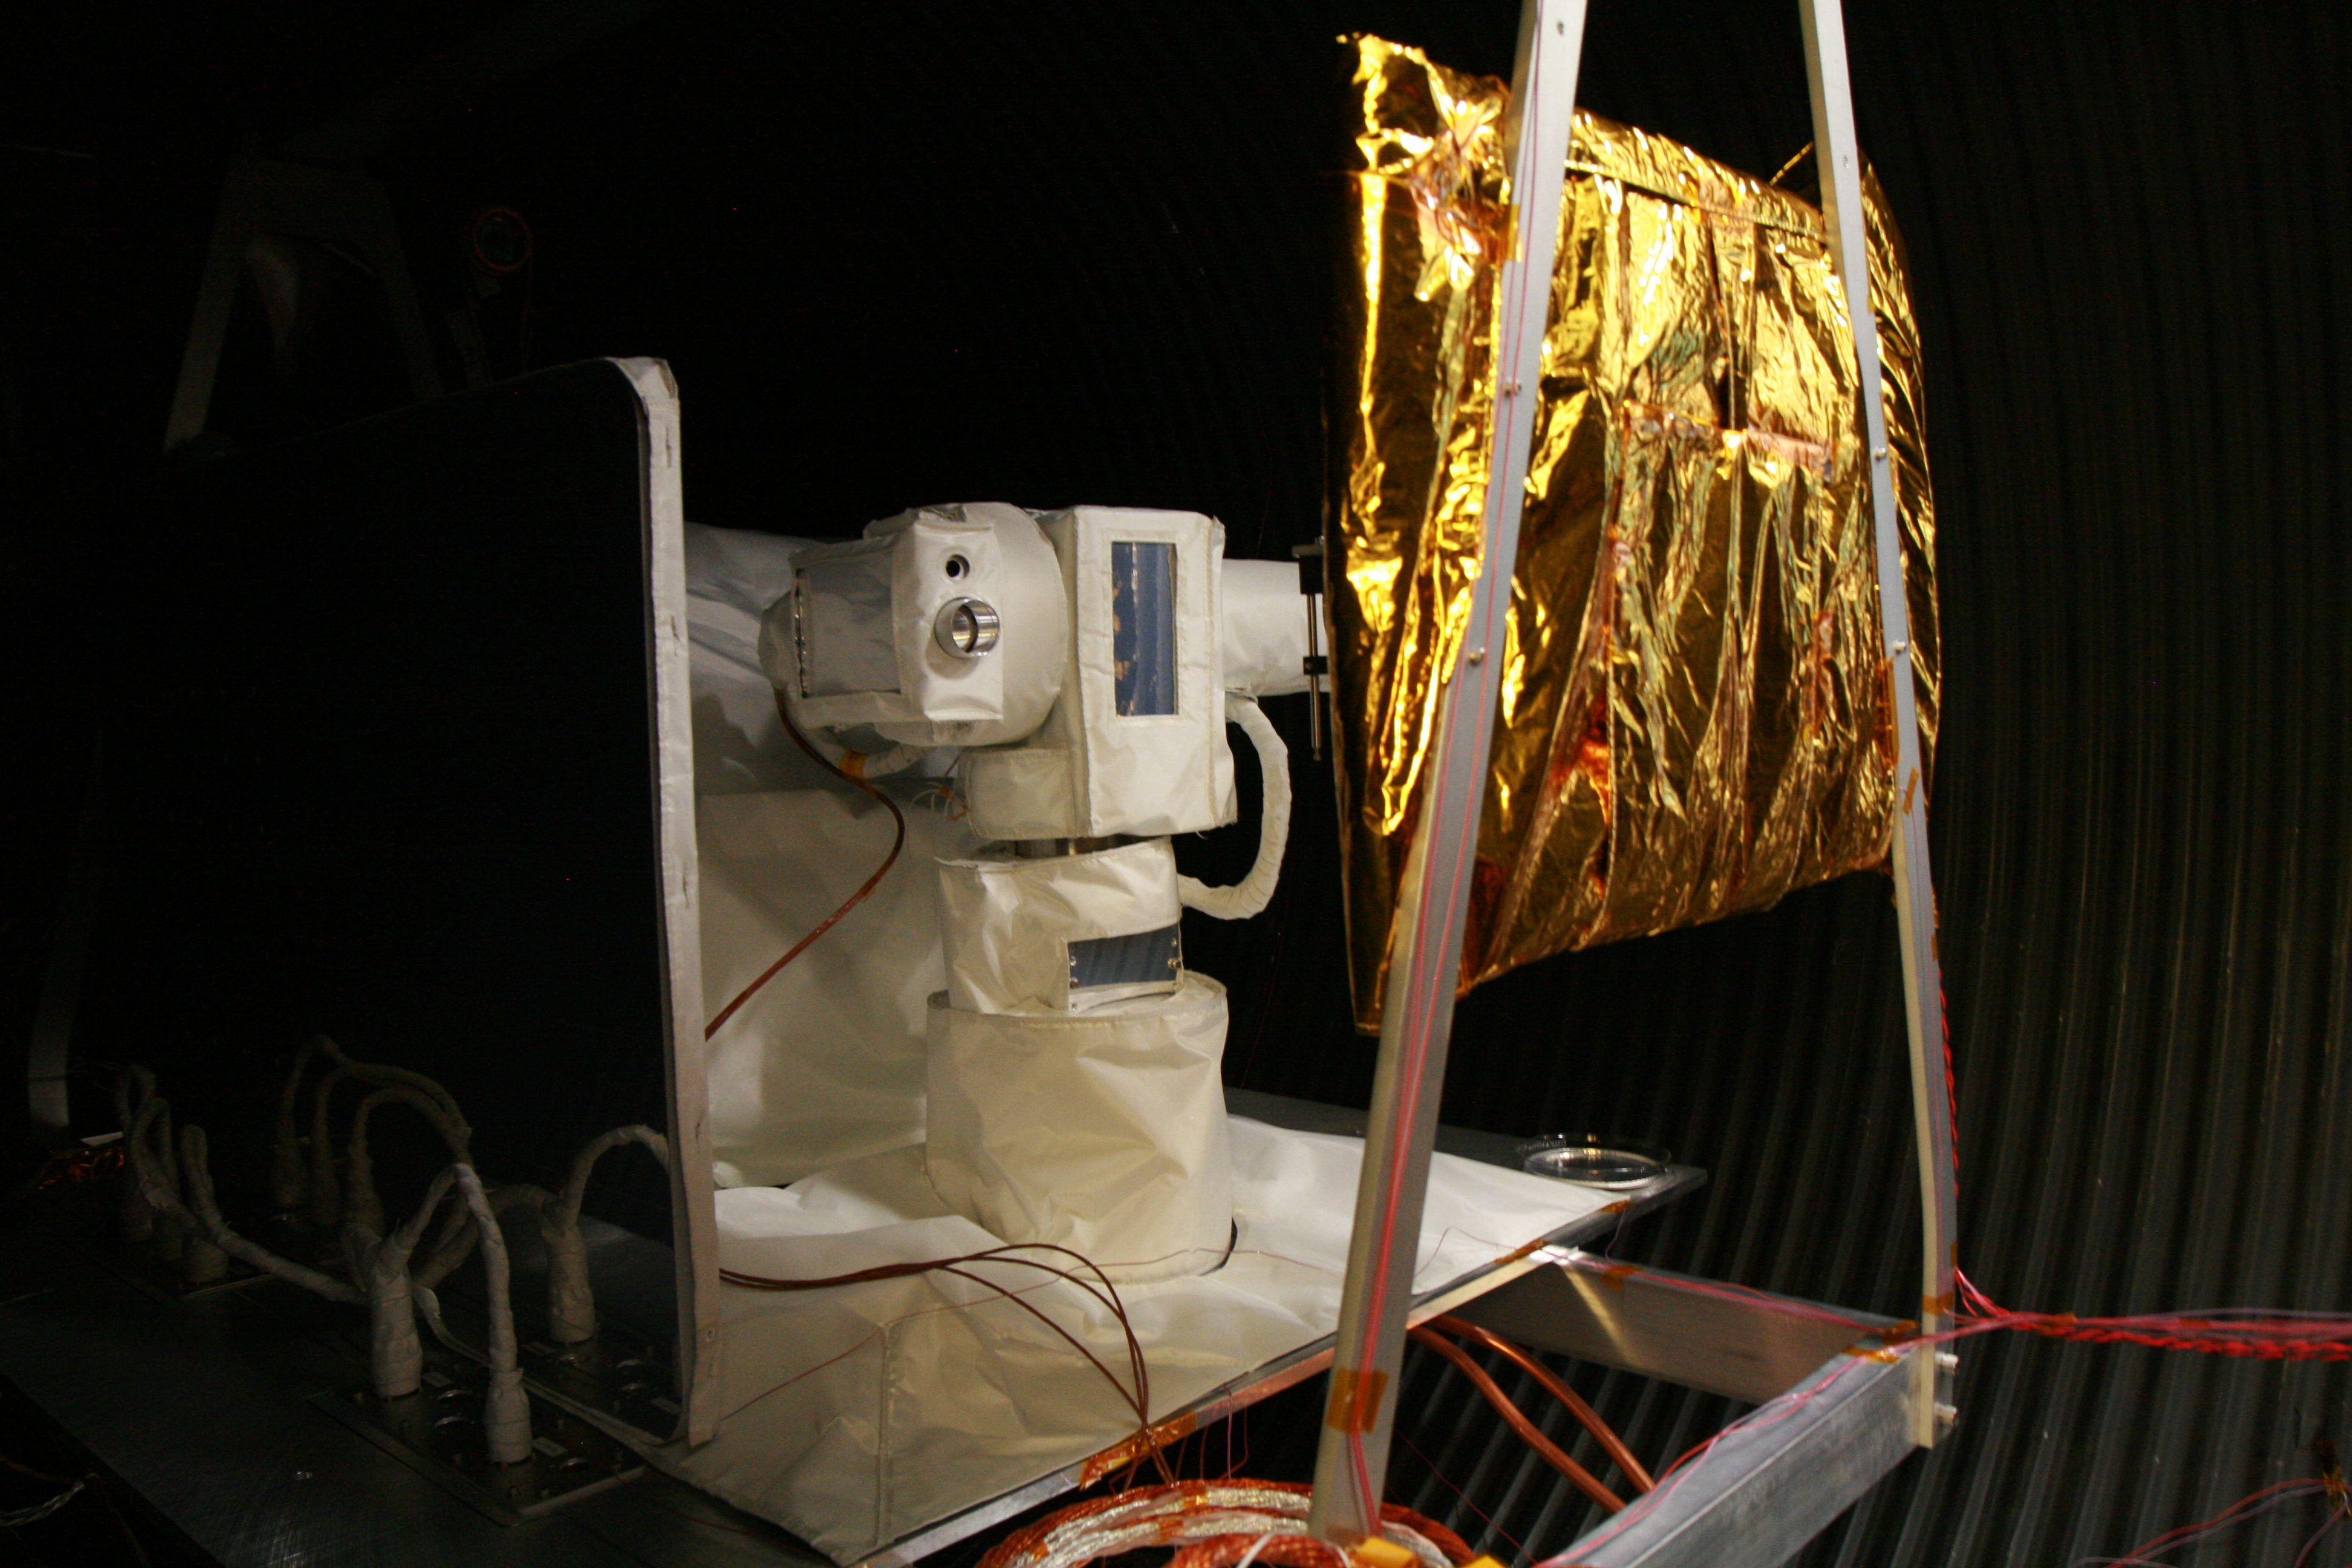

OPALS Thermal Vacuum Testing

The Optical PAyload for Lasercomm Science (OPALS) flight terminal undergoes testing in a thermal vacuum chamber at NASA’s Jet Propulsion Laboratory to simulate the space environment. OPALS was launched to the International Space Station from Cape Canaveral Air Force Station in Florida on April 18, 2014.

OPALS is a partnership between NASA’s Jet Propulsion Laboratory, Pasadena, Calif.; the International Space Station Program (Johnson Space Center, Houston; Kennedy Space Center, Fla., Marshall Space Flight Center, Huntsville, Ala.) and the Advanced Exploration Systems Program (NASA HQ).

Credit: NASA/JPL-Caltech